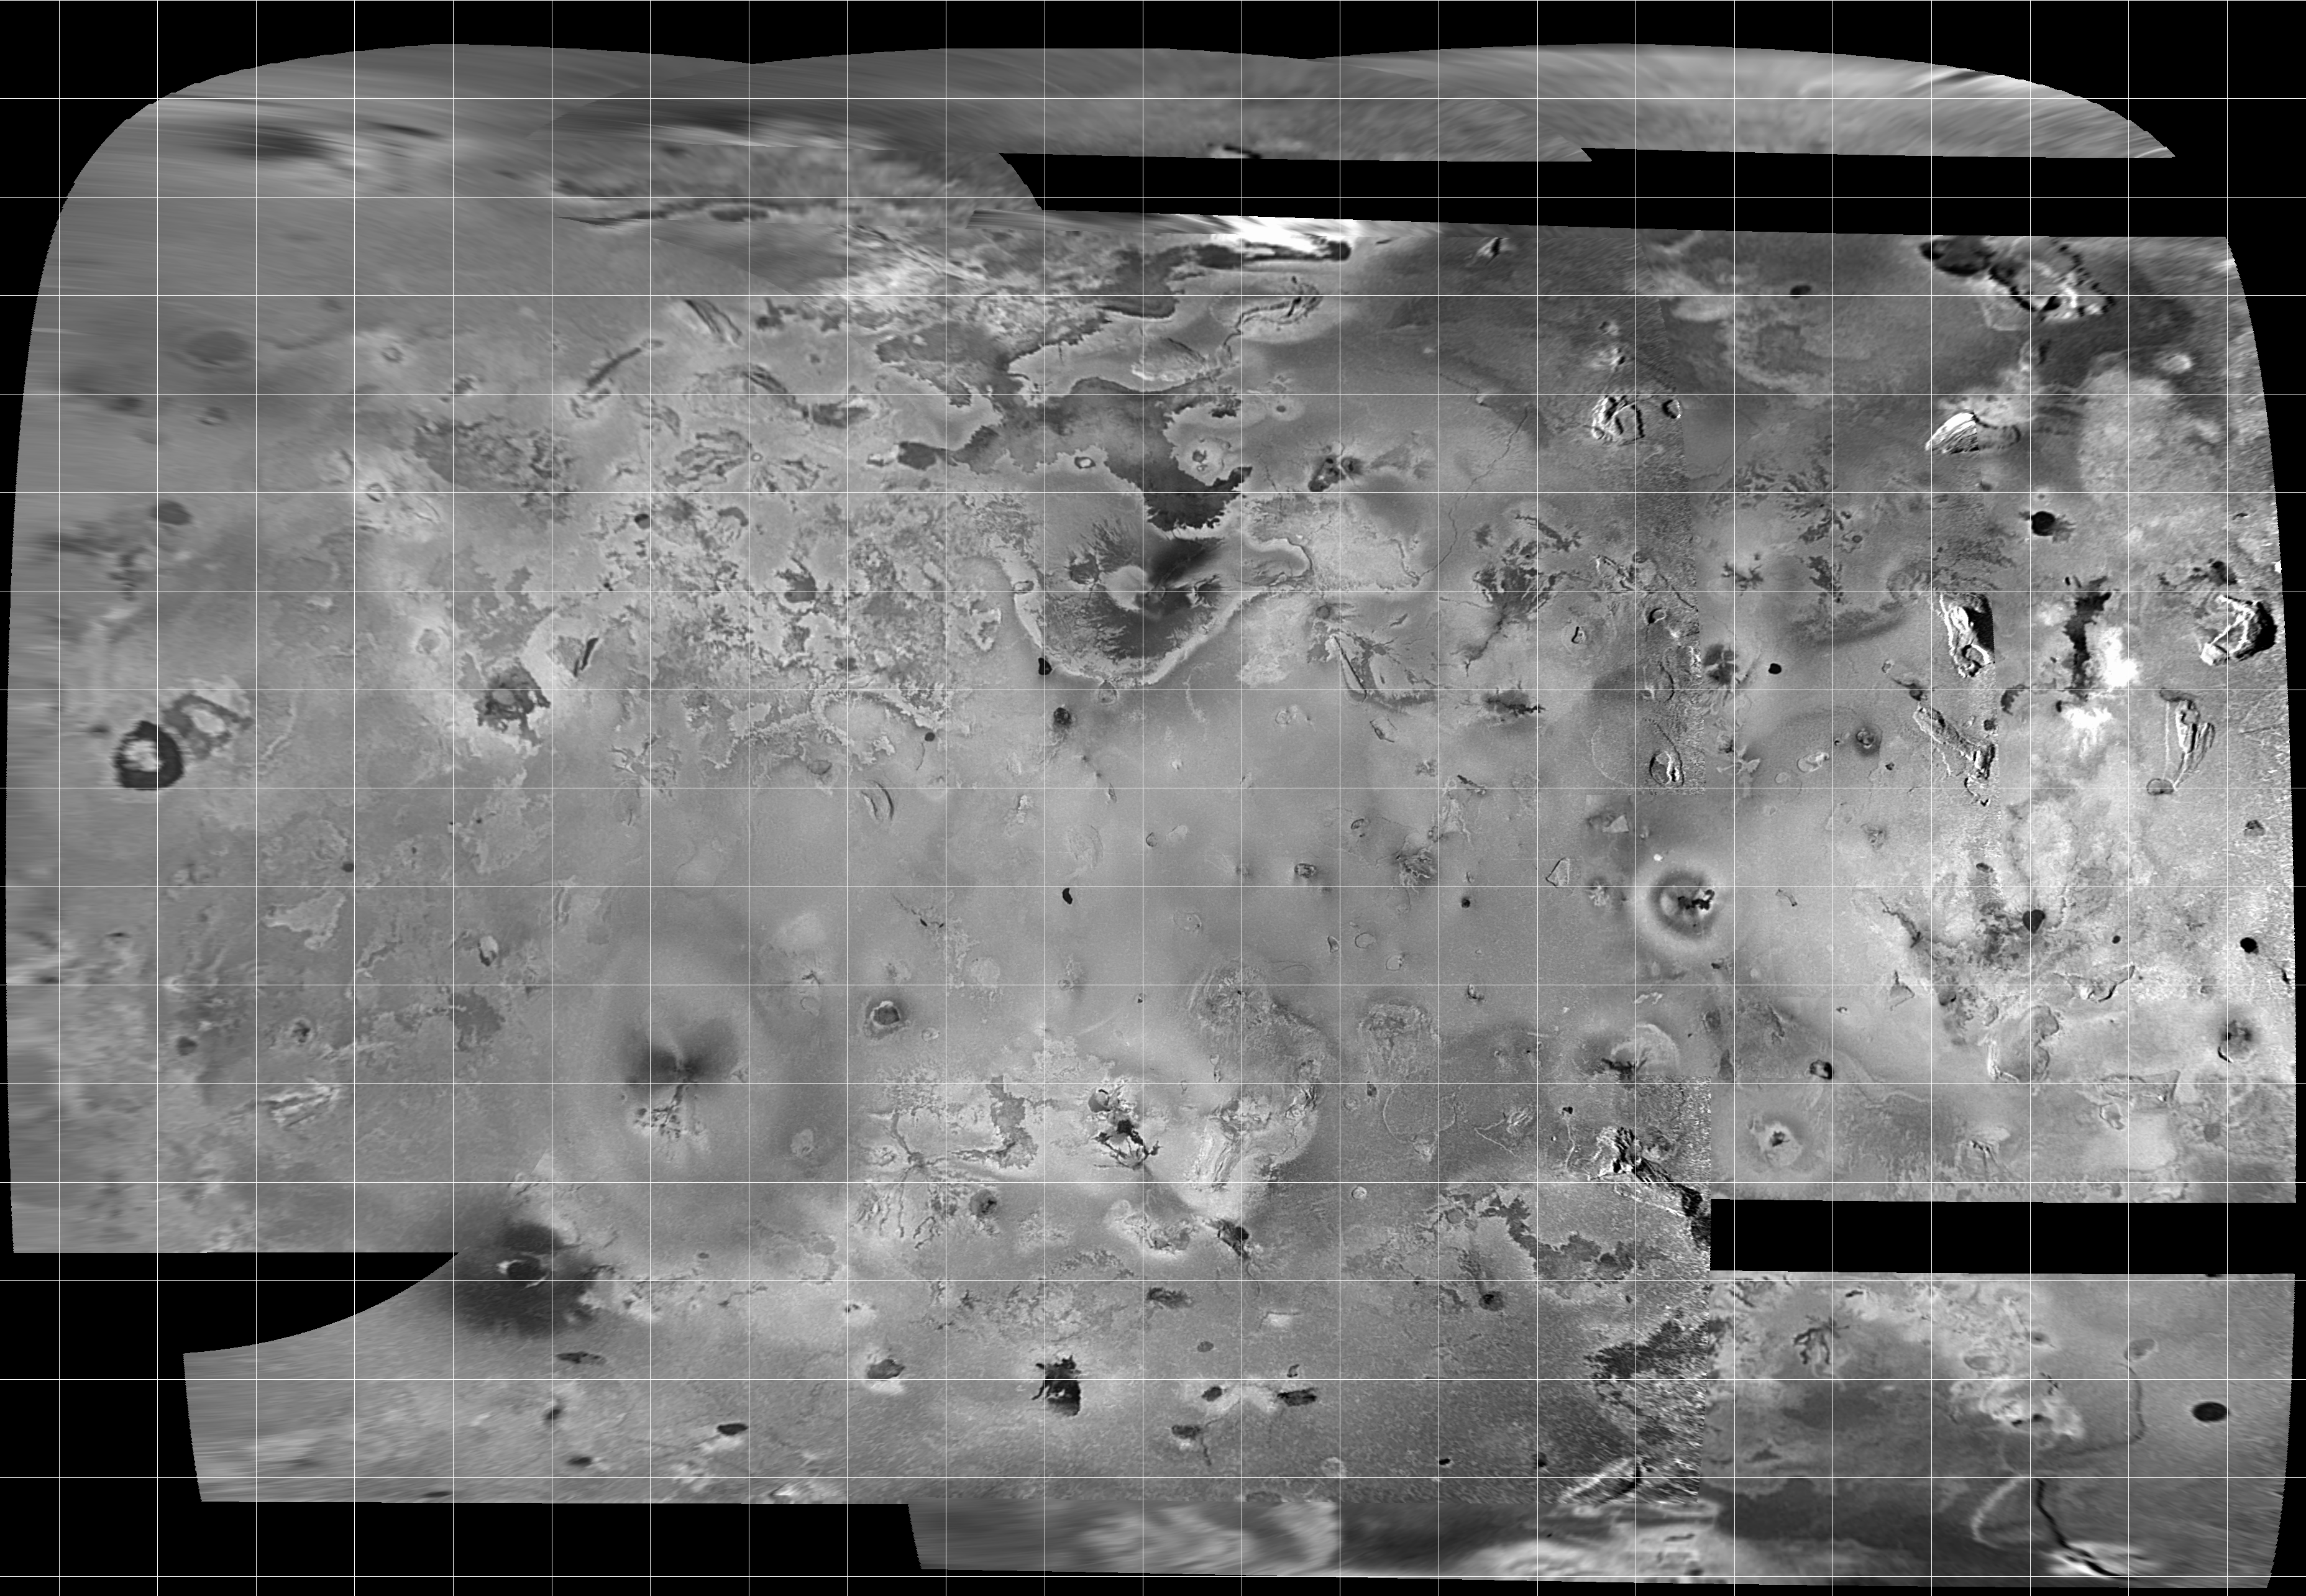

Mosaic of Io

Mosaic of images of Io acquired during orbit C3, showing more than half of Io’s surface. These are the best images available to show topographic features over most of this region. The map projection is called Simple Cylindrical, and the grid lines mark 10 degree intervals of latitude and longitude.

The mosaic covers an area of about 8 million square kilometers, and the finest details that can discerned are about 2.5 kilometers in size. North is to the top of the picture and the sun illuminates the surface from the left. The images which form this mosaic were obtained through the clear filter of the Solid State Imaging (CCD) system aboard NASA’s Galileo spacecraft on Nov. 6, 1996 (Universal Time) at a range which varied from 245,719 kilometers to 403,100 kilometers.

The Jet Propulsion Laboratory, Pasadena, CA manages the mission for NASA’s Office of Space Science, Washington, DC.

Credit: NASA/JPL/University of Arizona